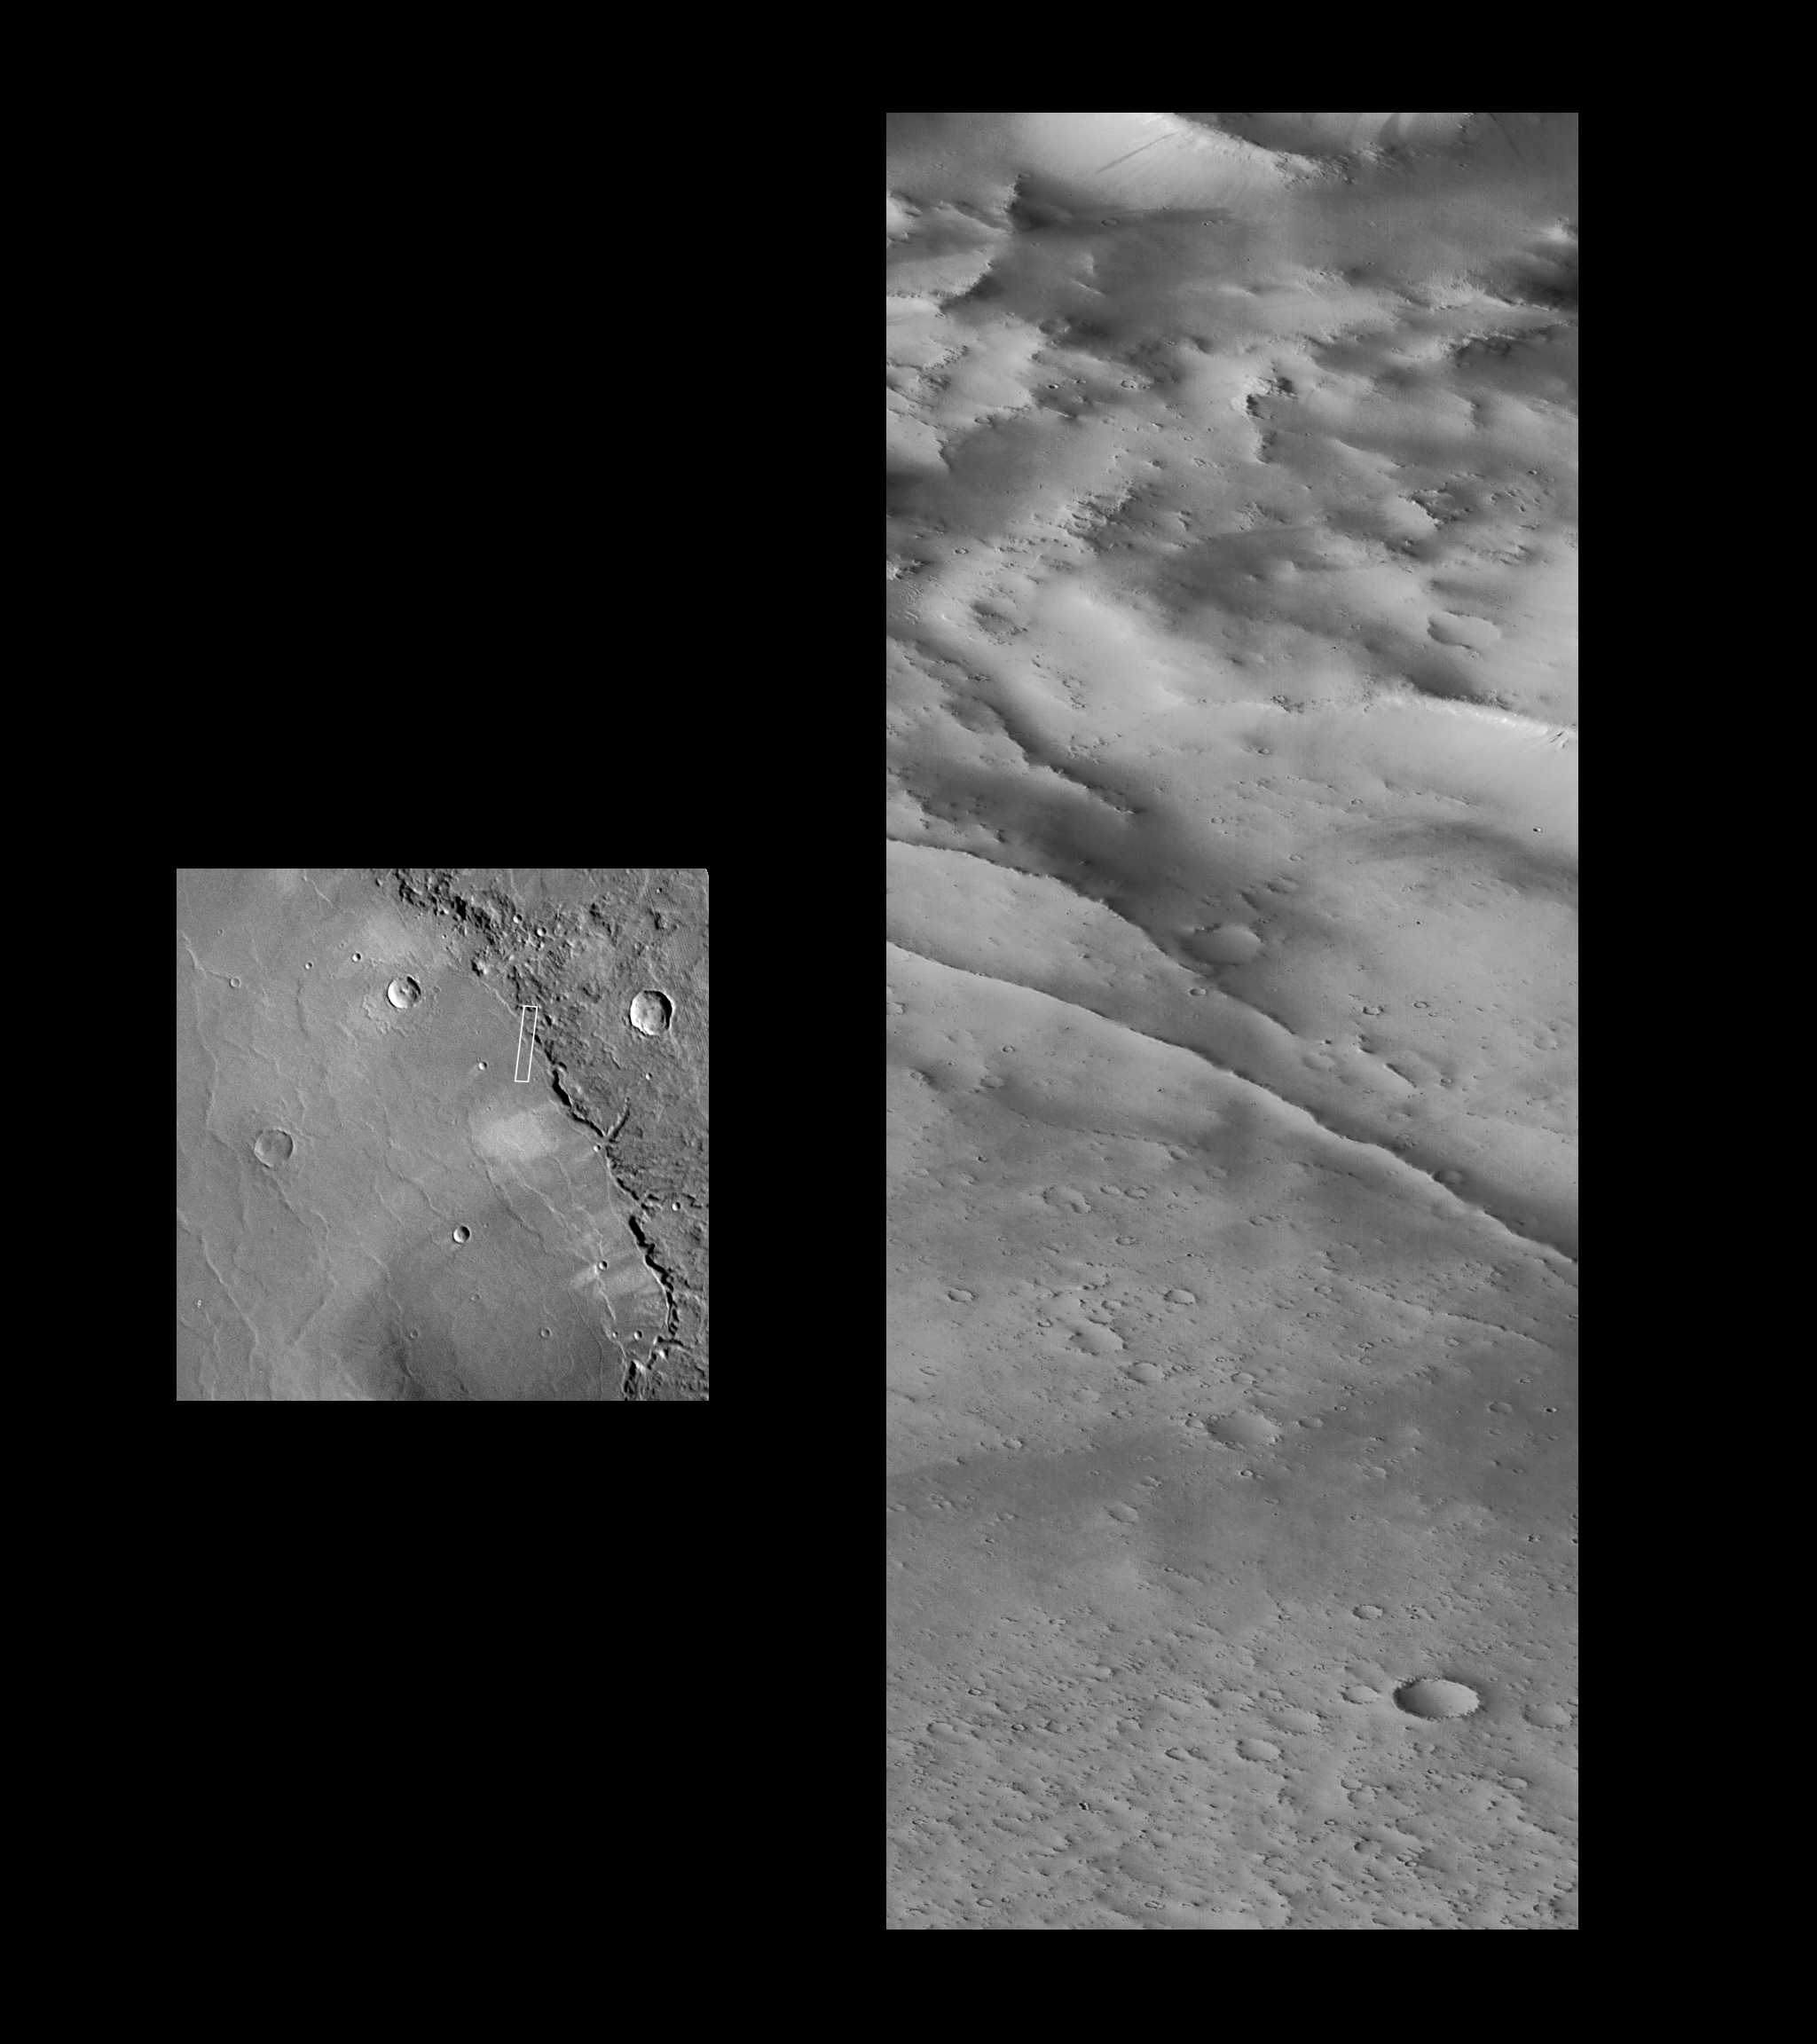

Schiaparelli Crater Rim and Interior Deposits

A portion of the rim and interior of the large impact crater Schiaparelli is seen at different resolutions in images acquired October 18, 1997 by the Mars Global Surveyor Orbiter Camera (MOC) and by the Viking Orbiter 1 twenty years earlier. The left image is a MOC wide angle camera “context” image showing much of the eastern portion of the crater at roughly 1 km (0.6 mi) per picture element. The image is about 390 by 730 km (240 X 450 miles). Shown within the wide angle image is the outline of a portion of the best Viking image (center, 371S53), acquired at a resolution of about 240 m/pixel (790 feet). The area covered is 144 X 144 km (89 X 89 miles). The right image is the high resolution narrow angle camera view. The area covered is very small–3.9 X 10.2 km (2.4 X 6.33 mi)–but is seen at 63 times higher resolution than the Viking image. The subdued relief and bright surface are attributed to blanketing by dust; many small craters have been completely filled in, and only the most recent (and very small) craters appear sharp and bowl-shaped. Some of the small craters are only 10-12 m (30-35 feet) across. Occasional dark streaks on steeper slopes are small debris slides that have probably occurred in the past few decades. The two prominent, narrow ridges in the center of the image may be related to the adjustment of the crater floor to age or the weight of the material filling the basin.

Malin Space Science Systems (MSSS) and the California Institute of Technology built the MOC using spare hardware from the Mars Observer mission. MSSS operates the camera from its facilities in San Diego, CA. The Jet Propulsion Laboratory’s Mars Surveyor Operations Project operates the Mars Global Surveyor spacecraft with its industrial partner, Lockheed Martin Astronautics, from facilities in Pasadena, CA and Denver, CO.

Credit: NASA/JPL/Malin Space Science Systems